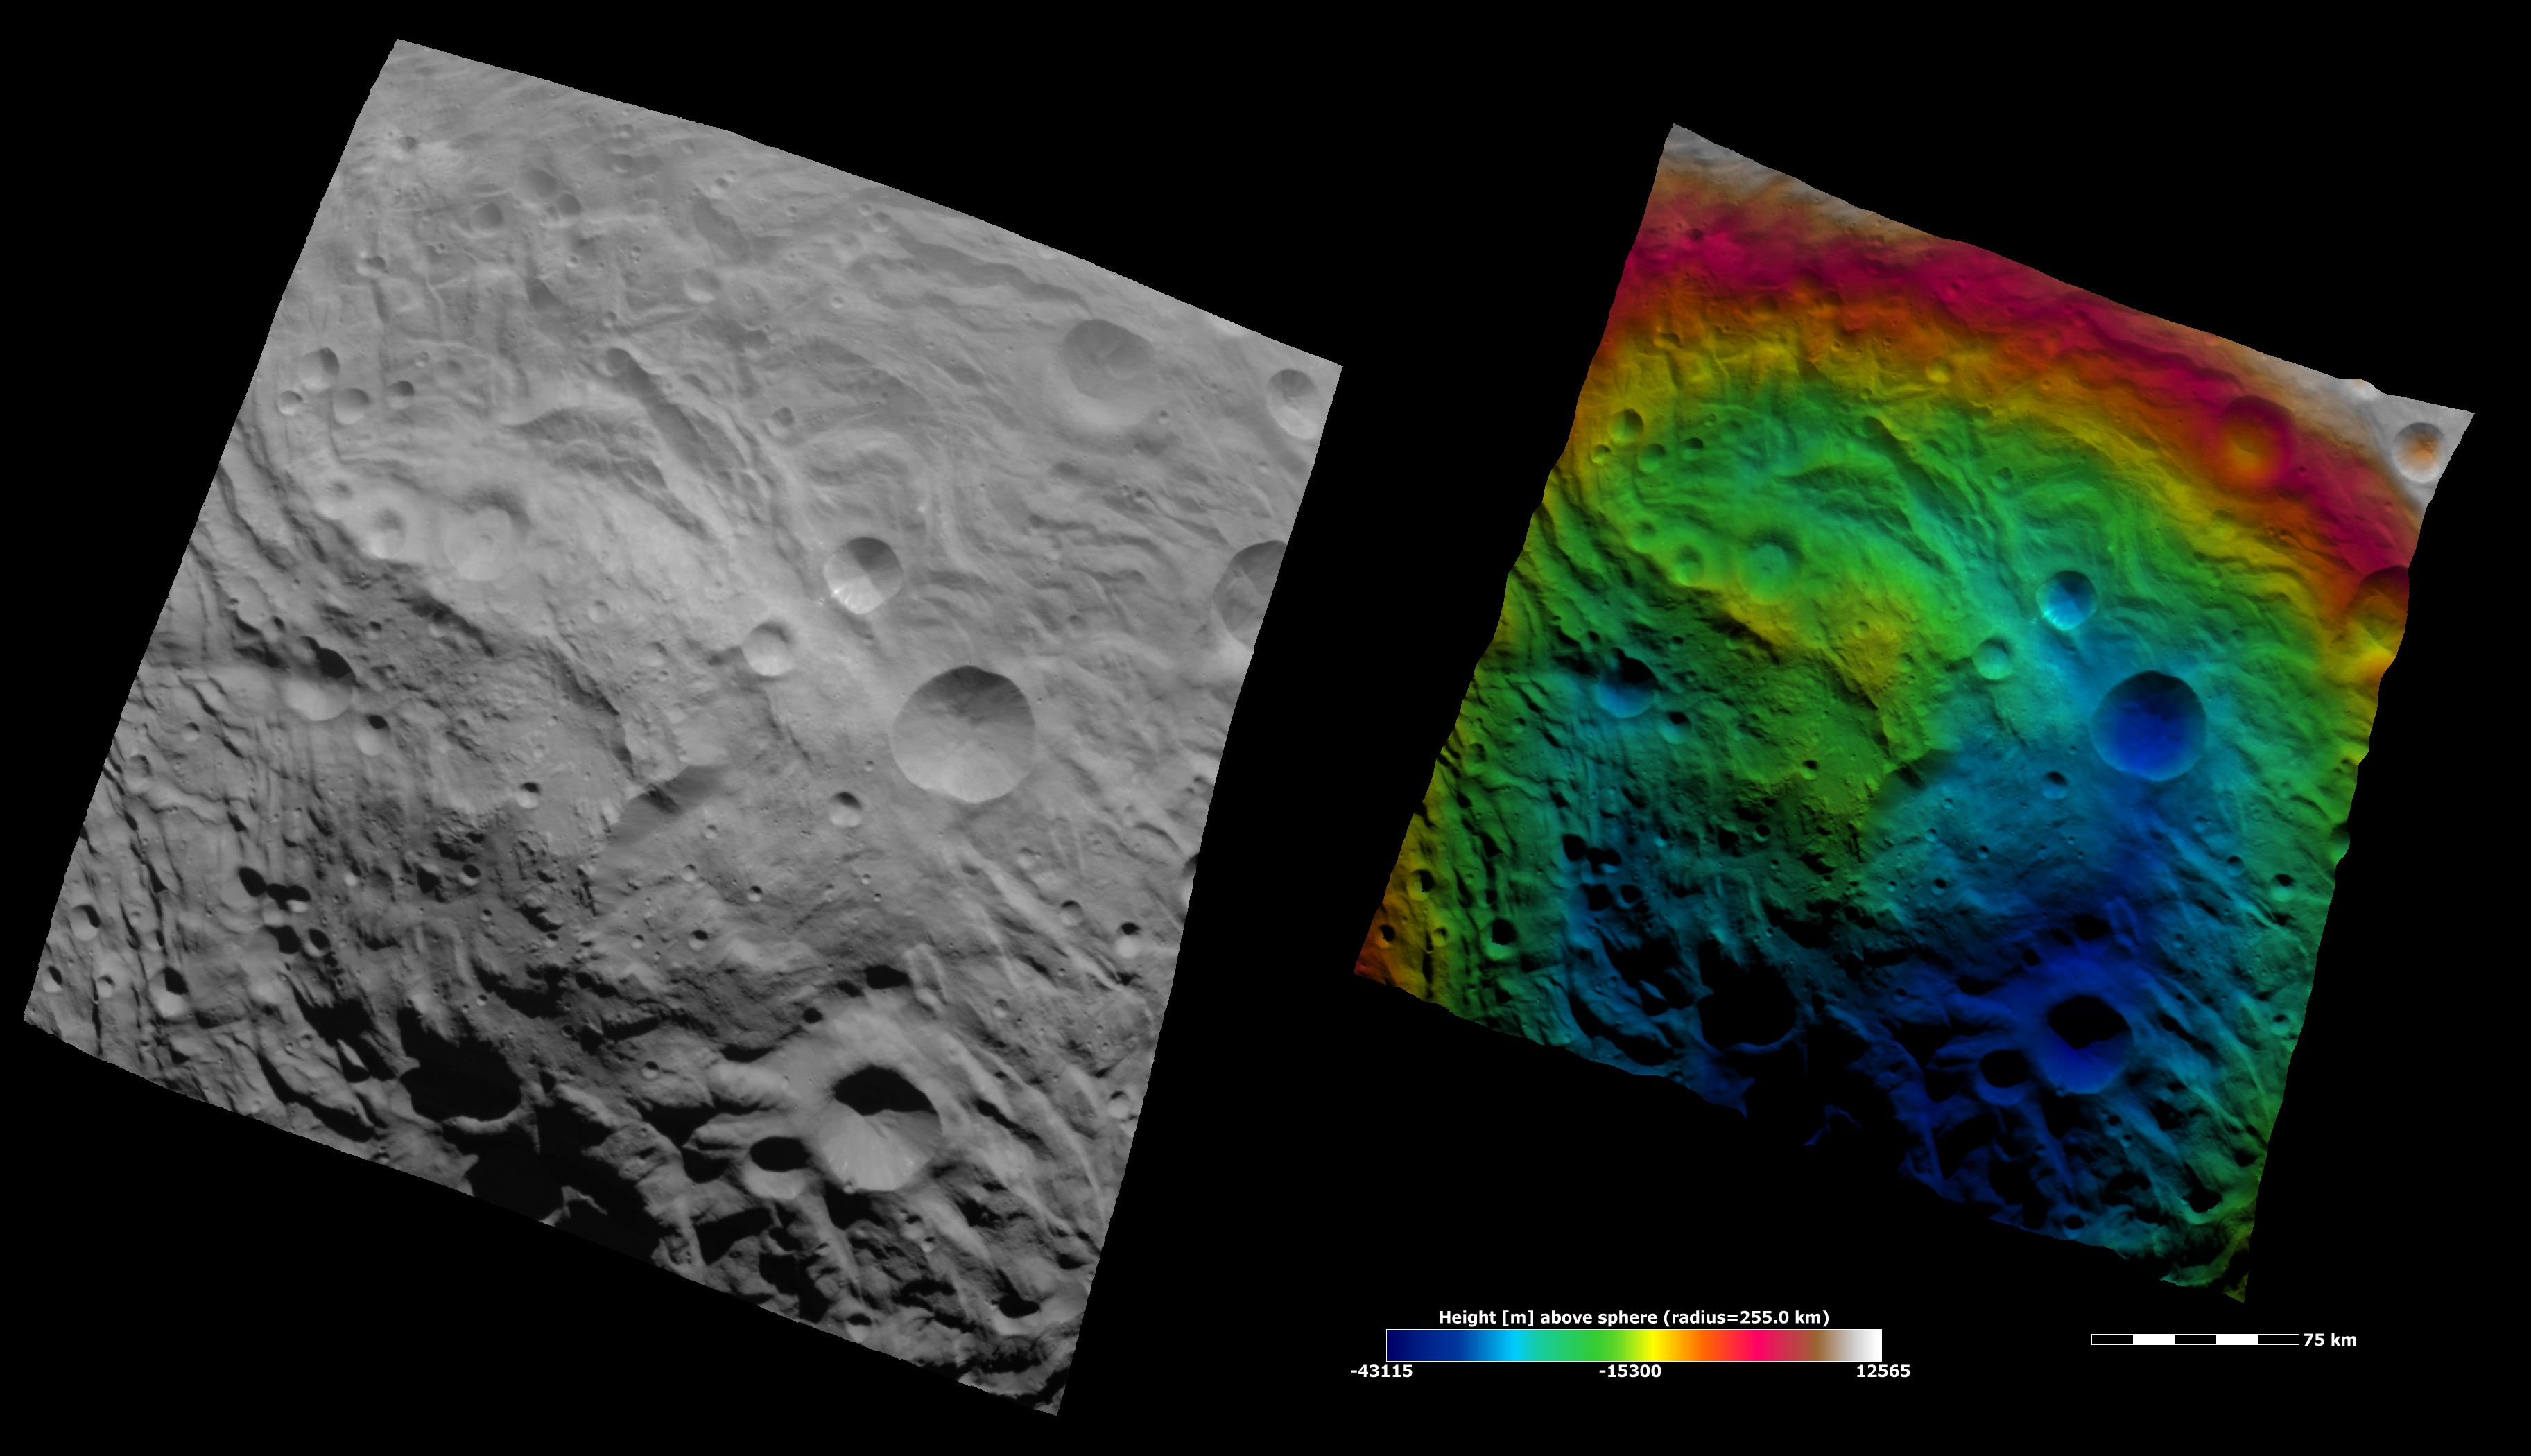

Topography of Vesta’s South Polar Region II

These Dawn FC (framing camera) images show the central area of the south polar basin. The mountain/central complex is the roughly circular feature in the center of the image. There are grooves, scarps and hummocky (e.g. wavy/ undulating) terrane around and on this feature. The left image is an albedo image, which is taken directly through the clear filter of the FC. Such an image shows the albedo (e.g. brightness/darkness) of the surface. The right image uses the same albedo image as its base but then a color-coded height representation of the topography is overlain onto it. The various colors correspond to the height of the area that they color. For example, the white and red on the top edge of the right image is the highest area and the blue areas in the bottom of the image is the lowest. This color-coding shows the topography of the region well: the mountain/ central complex (colored green and yellow) is higher than the roughly circular depression surrounding it (colored blue and green), which is all lower than the red and white region in the top of the image. The topography is calculated from a set of images that were observed from different viewing directions, these are called stereo images.

NASA’s Dawn spacecraft obtained the albedo image with its framing camera on August 11th 2011. This image was taken through the camera’s clear filter. The distance to the surface of Vesta is 2740 km the image has a resolution of about 250 meters per pixel. The images are projected using a lambert-azimuthal map projection.

The Dawn mission to Vesta and Ceres is managed by NASA’s Jet Propulsion Laboratory, a division of the California Institute of Technology in Pasadena, for NASA’s Science Mission Directorate, Washington D.C. UCLA is responsible for overall Dawn mission science. Dawn’s VIR was provided by ASI, the Italian Space Agency and is managed by INAF, Italy’s National Institute for Astrophysics, in collaboration with Selex Galileo, where it was built.

Credit: NASA/JPL-Caltech/UCLA/MPS/DLR/IDA